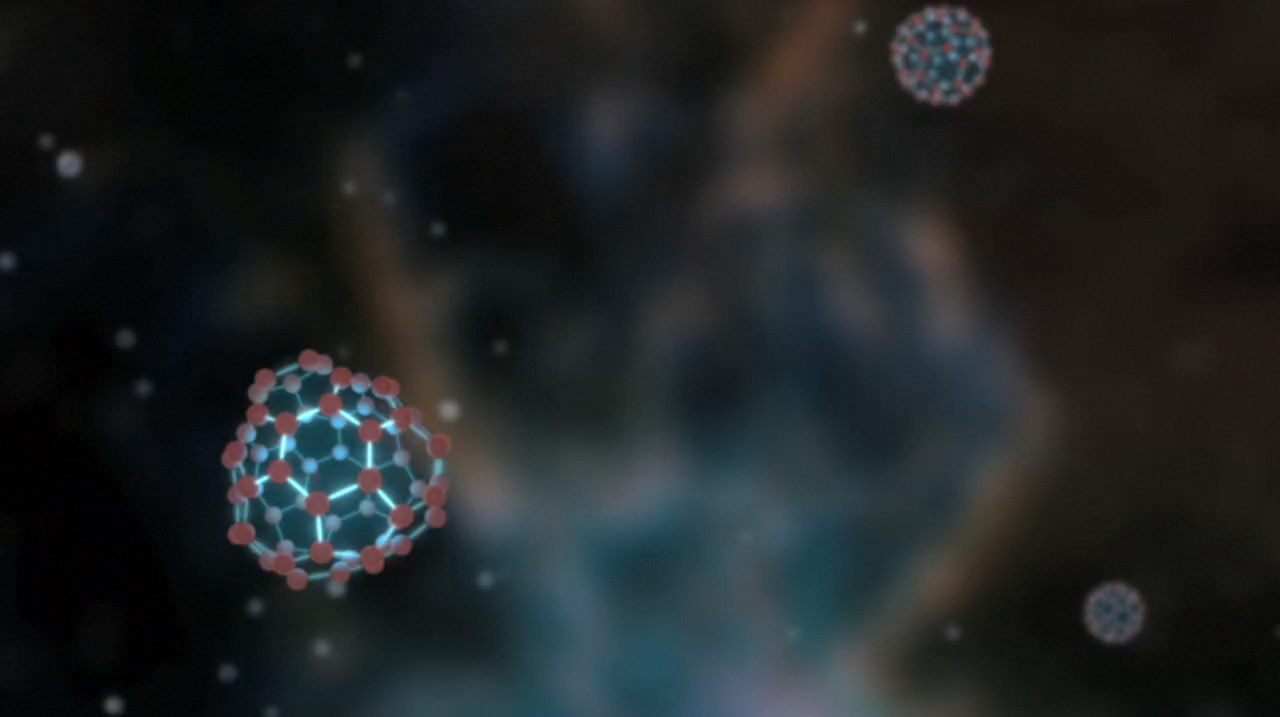

Buckyballs Jiggle Like Jello (Artist Concept)

This artist’s animation illustrates vibrating buckyballs — spherical molecules of carbon discovered in space for the first time by NASA’s Spitzer Space Telescope. These molecules jiggle, shimmy and shake in a variety of ways — 174 to be exact. Four of these vibrational modes cause the molecules to either absorb or generate infrared light. Thanks to these jiggles, Spitzer’s infrared vision was able to detect the long-sought signatures of buckyballs in space.

Credit: NASA/JPL-Caltech